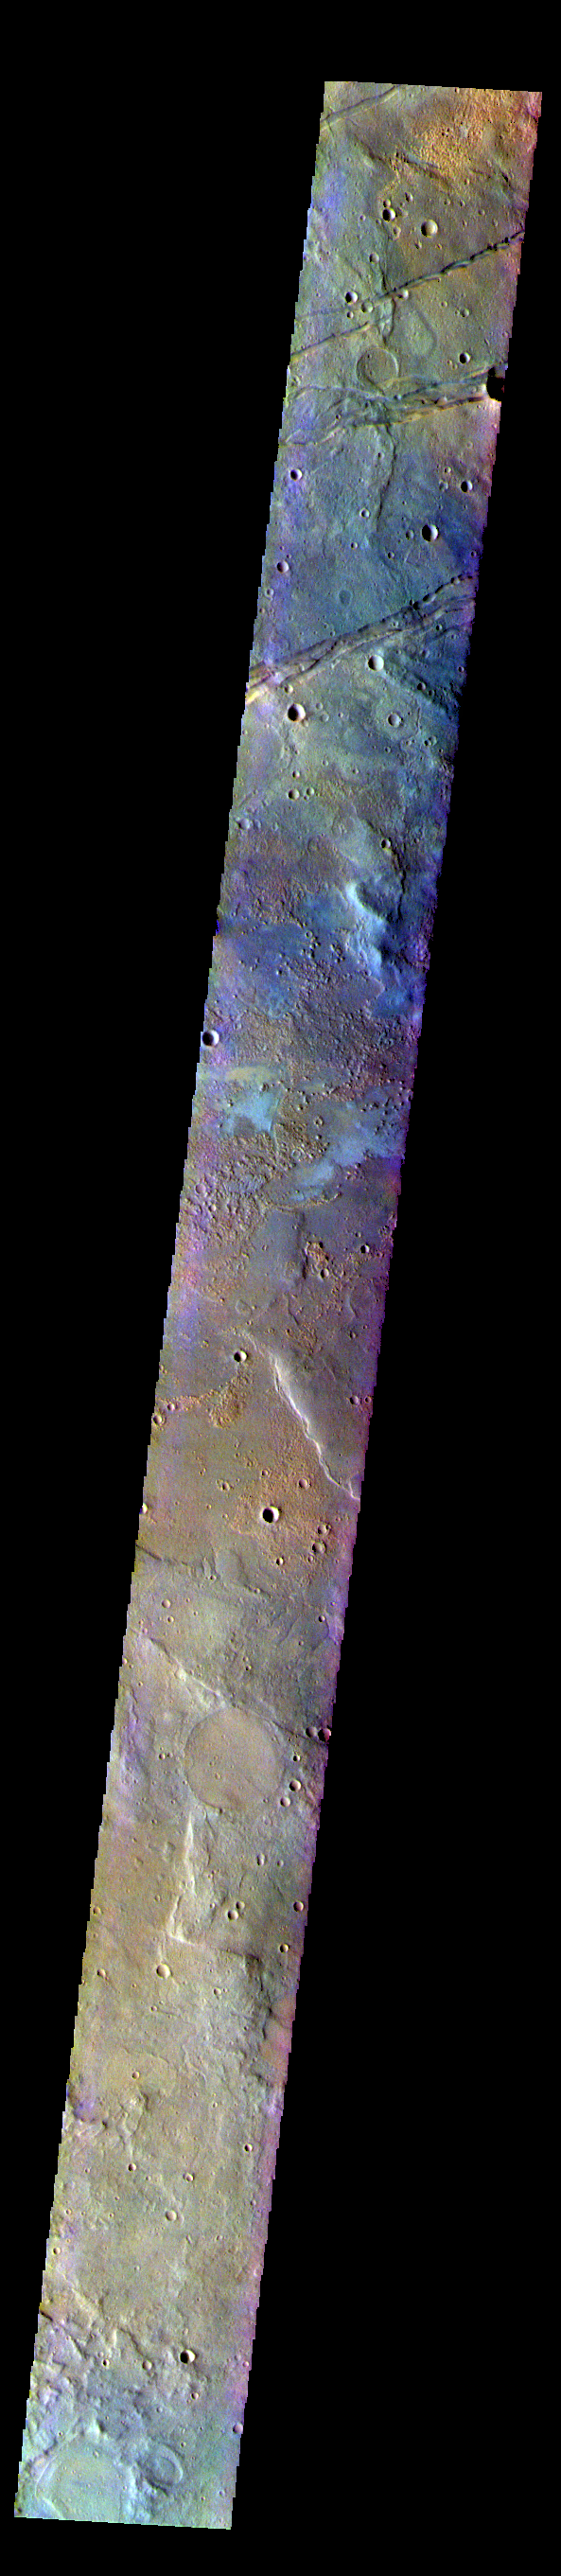

Terra Sirenum – False Color

The THEMIS VIS camera contains 5 filters. The data from different filters can be combined in multiple ways to create a false color image. These false color images may reveal subtle variations of the surface not easily identified in a single band image. Today’s false color image shows part of Terra Sirenum. The linear features at the top of the image are tectonic features called graben. These graben are part of Sirenum Fossae. Graben are formed by extension of the crust and faulting. When large amounts of pressure or tension are applied to rocks on timescales that are fast enough that the rock cannot respond by deforming, the rock breaks along faults. In the case of a graben, two parallel faults are formed by extension of the crust and the rock in between the faults drops downward into the space created by the extension.The graben in this image are trending from north-northeast to south-southwest. Because the faults defining the graben are formed perpendicular to the direction of the applied stress, we know that extensional forces were pulling the crust apart in the west-northwest/east-southeast direction. The Sirenum Fossae graben are 2735km (1700 miles) long.

The THEMIS VIS camera is capable of capturing color images of the Martian surface using five different color filters. In this mode of operation, the spatial resolution and coverage of the image must be reduced to accommodate the additional data volume produced from using multiple filters. To make a color image, three of the five filter images (each in grayscale) are selected. Each is contrast enhanced and then converted to a red, green, or blue intensity image. These three images are then combined to produce a full color, single image. Because the THEMIS color filters don’t span the full range of colors seen by the human eye, a color THEMIS image does not represent true color. Also, because each single-filter image is contrast enhanced before inclusion in the three-color image, the apparent color variation of the scene is exaggerated. Nevertheless, the color variation that does appear is representative of some change in color, however subtle, in the actual scene. Note that the long edges of THEMIS color images typically contain color artifacts that do not represent surface variation.

Credit: NASA/JPL-Caltech/ASU